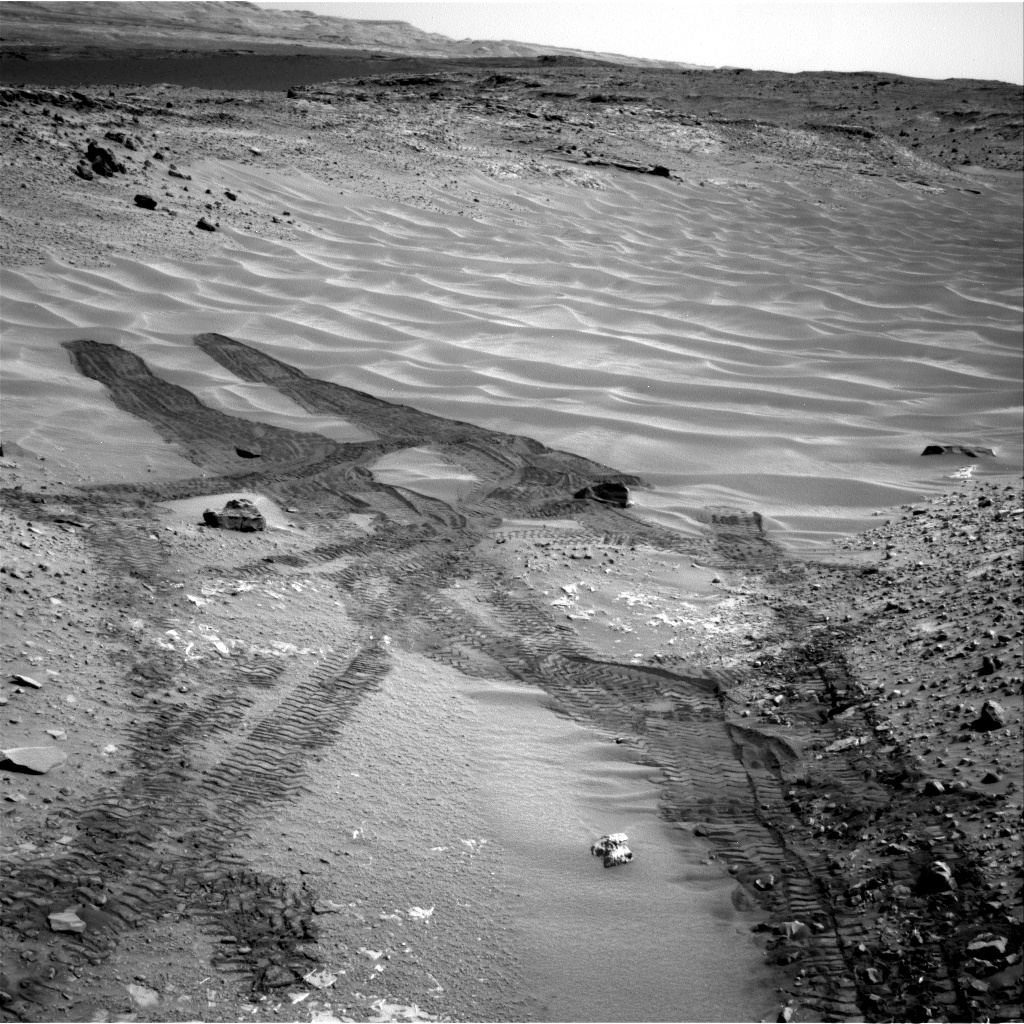

Down Northeastern Ramp into ‘Hidden Valley’ on Mars

This image from NASA’s Curiosity Mars rover looks down the ramp at the northeastern end of “Hidden Valley” and across the sandy-floored valley to lower slopes of Mount Sharp on the horizon.

Curiosity used its Navigation Camera (Navcam) to capture this southward view during the 717th Martian day, or sol, of the rover’s work on Mars (Aug. 12, 2014). By that date, Curiosity had entered and exited the valley via this ramp. The rover subsequently descended the ramp partway to approach a pale outcrop bearing a candidate rock for drilling. The drilling candidate, called “Bonanza King,” is just outside of this view, closer to the rover than the foreground of the scene.

For scale, the distance between parallel pairs of Curiosity’s wheel tracks is about 9 feet (2.7 meters).

A map showing Hidden Valley is at PIA18408.

NASA’s Jet Propulsion Laboratory, a division of the California Institute of Technology, Pasadena, manages the Mars Science Laboratory Project for NASA’s Science Mission Directorate, Washington. JPL designed and built the project’s Curiosity rover and the rover’s Navcam.

Credit: NASA/JPL-Caltech